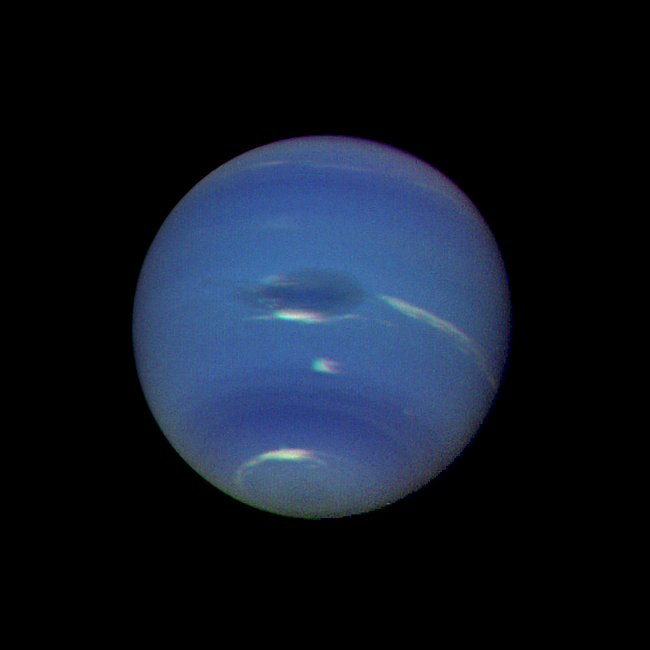

Neptune’s Blue-green Atmosphere

Neptune’s blue-green atmosphere is shown in greater detail than ever before by the Voyager 2 spacecraft as it rapidly approaches its encounter with the giant planet. This color image, produced from a distance of about 16 million kilometers, shows several complex and puzzling atmospheric features. The Great Dark Spot (GDS) seen at the center is about 13,000 km by 6,600 km in size — as large along its longer dimension as the Earth. The bright, wispy “cirrus-type” clouds seen hovering in the vicinity of the GDS are higher in altitude than the dark material of unknown origin which defines its boundaries. A thin veil often fills part of the GDS interior, as seen on the image. The bright cloud at the southern (lower) edge of the GDS measures about 1,000 km in its north-south extent. The small, bright cloud below the GDS, dubbed the “scooter,” rotates faster than the GDS, gaining about 30 degrees eastward (toward the right) in longitude every rotation. Bright streaks of cloud at the latitude of the GDS, the small clouds overlying it, and a dimly visible dark protrusion at its western end are examples of dynamic weather patterns on Neptune, which can change significantly on time scales of one rotation (about 18 hours).

Credit: NASA/JPL